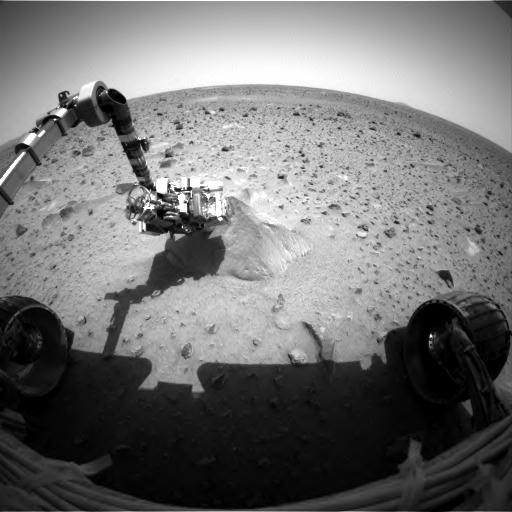

Spirit Switches on Its X-ray Vision

This image shows the Mars Exploration Rover Spirit probing its first target rock, Adirondack. At the time this picture was snapped, the rover had begun analyzing the rock with the alpha particle X-ray spectrometer located on its robotic arm. This instrument uses alpha particles and X-rays to determine the elemental composition of martian rocks and soil. The image was taken by the rover’s hazard-identification camera.

Credit: NASA/JPL